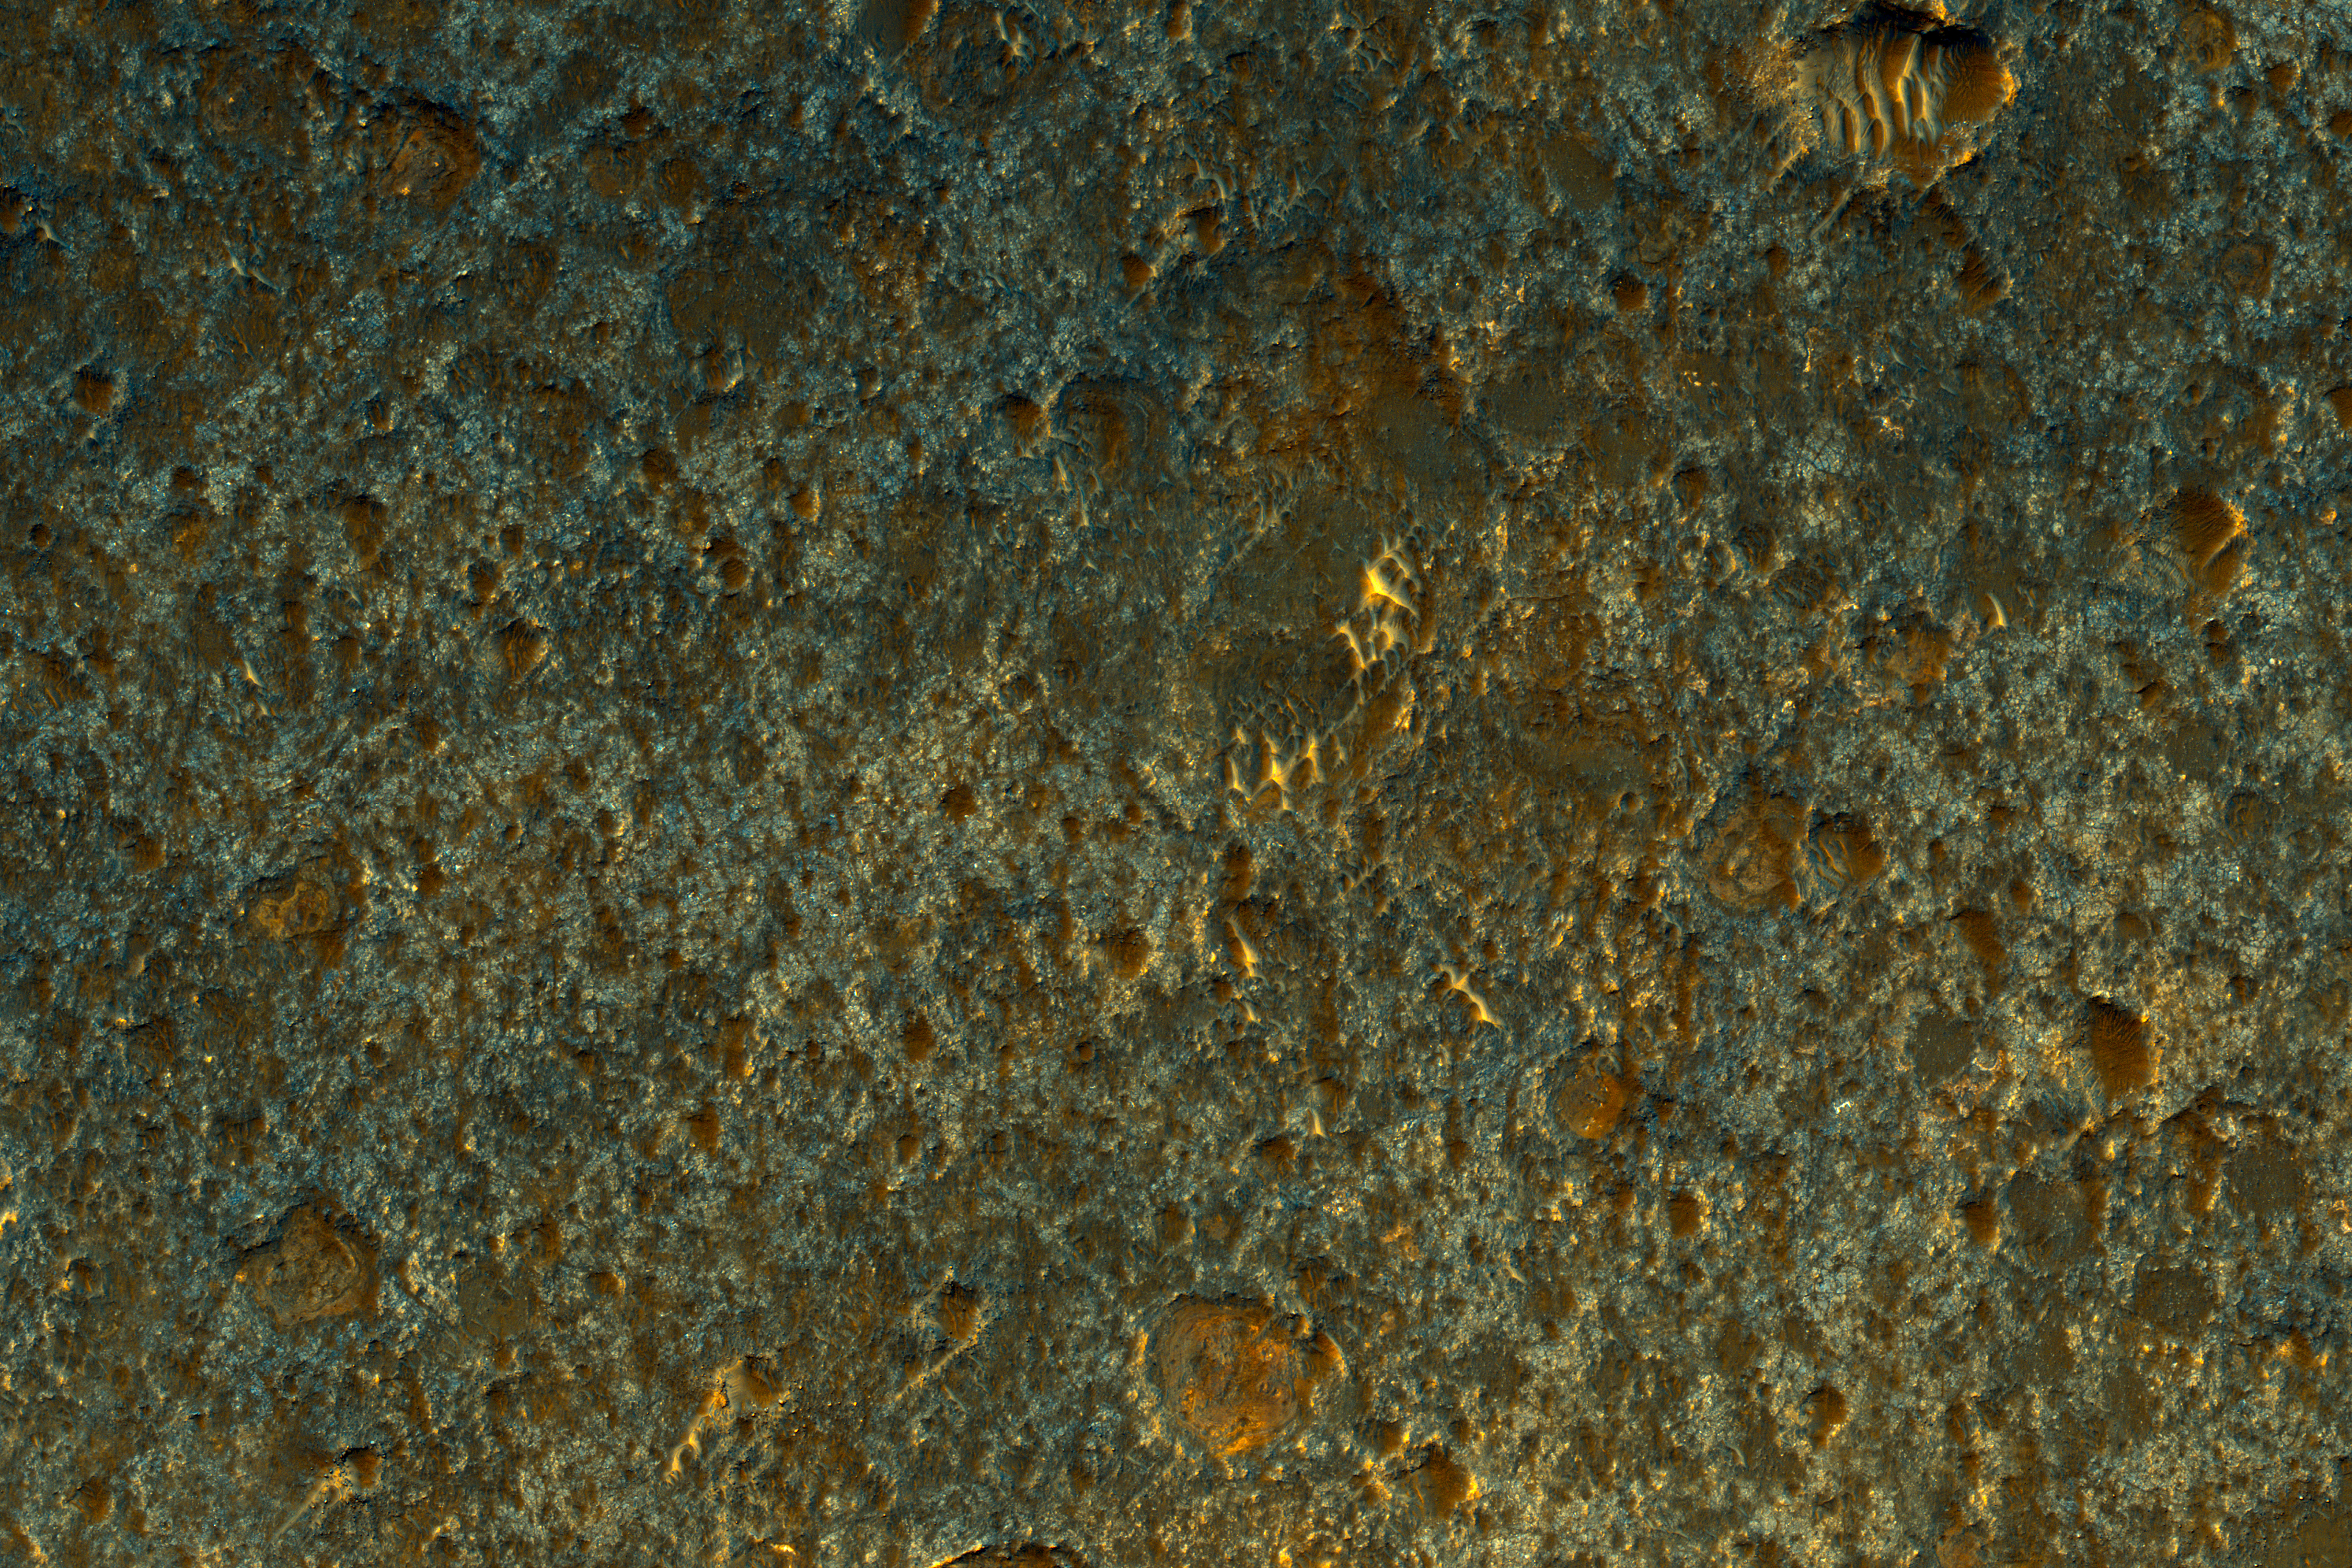

Hard Knocks in Tyrrhena Terra

This enhanced-color image shows a small portion of a dark crater floor in the Tyrrhena Terra region of Mars. This is largely ancient hard bedrock that has been cratered by numerous impacts over the eons.

Two other interesting geological features in Tyrrhena Terra (not pictured here): Herschel Crater and Tyrrhena Patera, one of the oldest volcanoes on Mars.

The University of Arizona, Tucson, operates HiRISE, which was built by Ball Aerospace & Technologies Corp., Boulder, Colo. NASA’s Jet Propulsion Laboratory, a division of Caltech in Pasadena, California, manages the Mars Reconnaissance Orbiter Project for NASA’s Science Mission Directorate, Washington.

Credit: NASA/JPL-Caltech/Univ. of Arizona